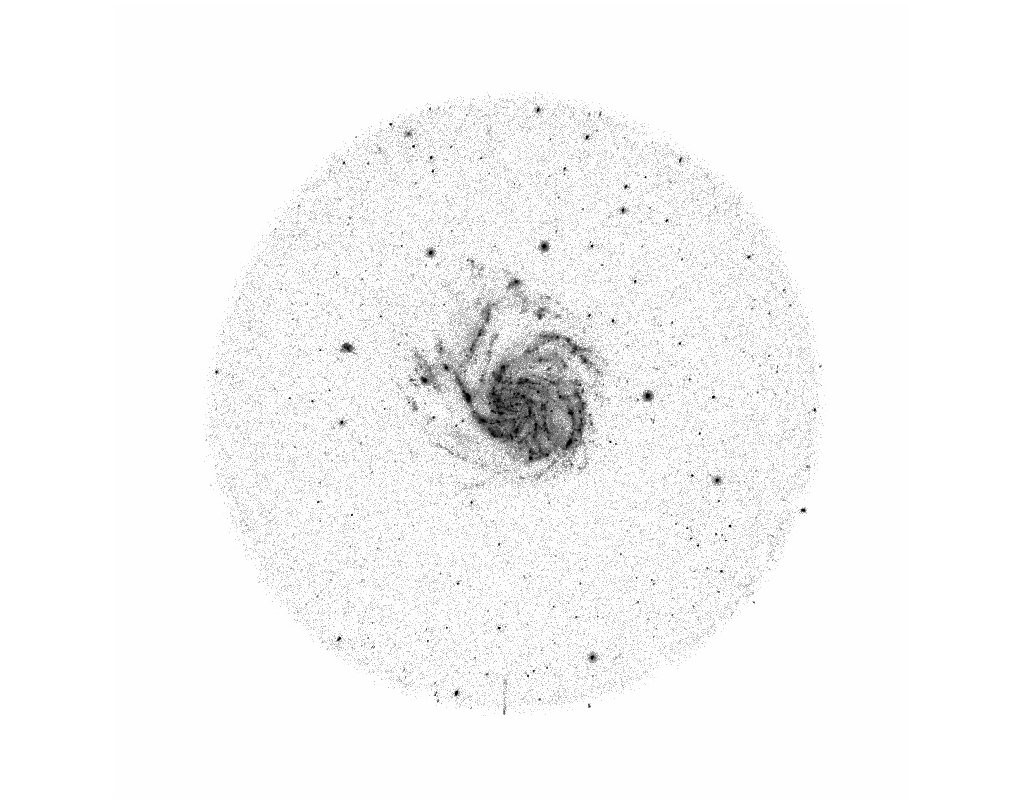

Messier 101

NASA’s Galaxy Evolution Explorer took this near ultraviolet image of Messier 101 on June 20, 2003. Messier 101 is a large spiral galaxy located 20 million light-years from Earth.

The Galaxy Evolution Explorer mission is led by the California Institute of Technology, which is also responsible for the science operations and data analysis. NASA’s Jet Propulsion Laboratory, Pasadena, Calif., a division of Caltech, manages the mission and built the science instrument. The mission was developed under NASA’s Explorers Program, managed by the Goddard Space Flight Center, Greenbelt, Md. The mission’s international partners include South Korea and France.

Credit: NASA/JPL/Caltech